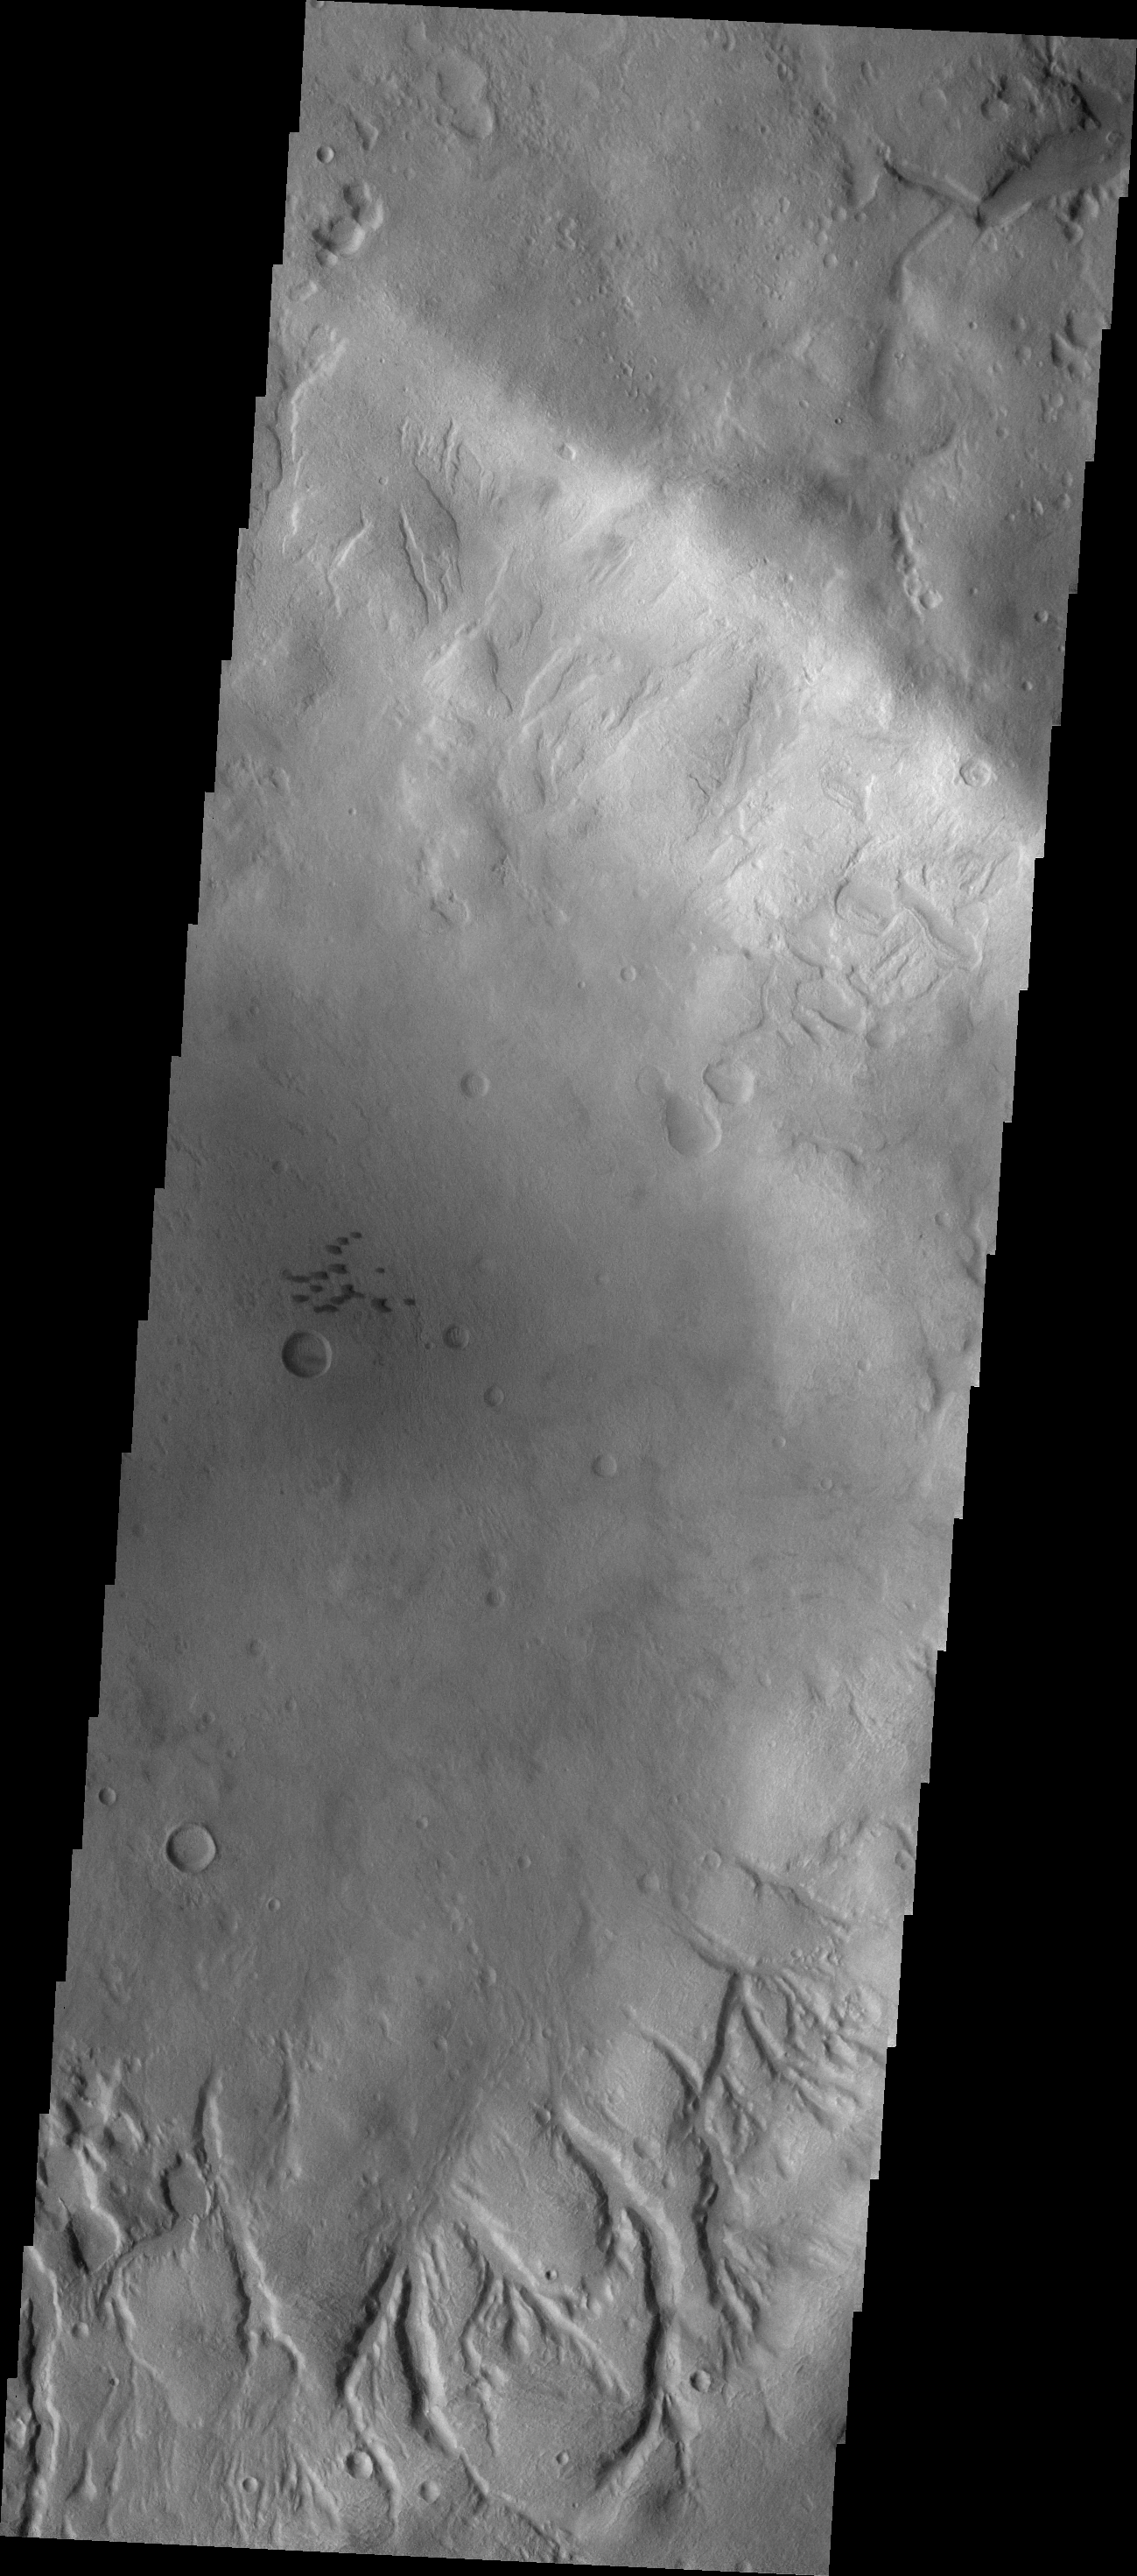

Channels

Numerous channels dissect the inner rim of this unnamed crater in Noachis Terra. Several small, dark dunes are located in the center of the crater.

Image information: VIS instrument. Latitude -38.0N, Longitude 9.8E. 17 meter/pixel resolution.

Please see the THEMIS Data Citation Note for details on crediting THEMIS images.

Note: this THEMIS visual image has not been radiometrically nor geometrically calibrated for this preliminary release. An empirical correction has been performed to remove instrumental effects. A linear shift has been applied in the cross-track and down-track direction to approximate spacecraft and planetary motion. Fully calibrated and geometrically projected images will be released through the Planetary Data System in accordance with Project policies at a later time.

NASA’s Jet Propulsion Laboratory manages the 2001 Mars Odyssey mission for NASA’s Office of Space Science, Washington, D.C. The Thermal Emission Imaging System (THEMIS) was developed by Arizona State University, Tempe, in collaboration with Raytheon Santa Barbara Remote Sensing. The THEMIS investigation is led by Dr. Philip Christensen at Arizona State University. Lockheed Martin Astronautics, Denver, is the prime contractor for the Odyssey project, and developed and built the orbiter. Mission operations are conducted jointly from Lockheed Martin and from JPL, a division of the California Institute of Technology in Pasadena.

Credit: NASA/JPL/ASU